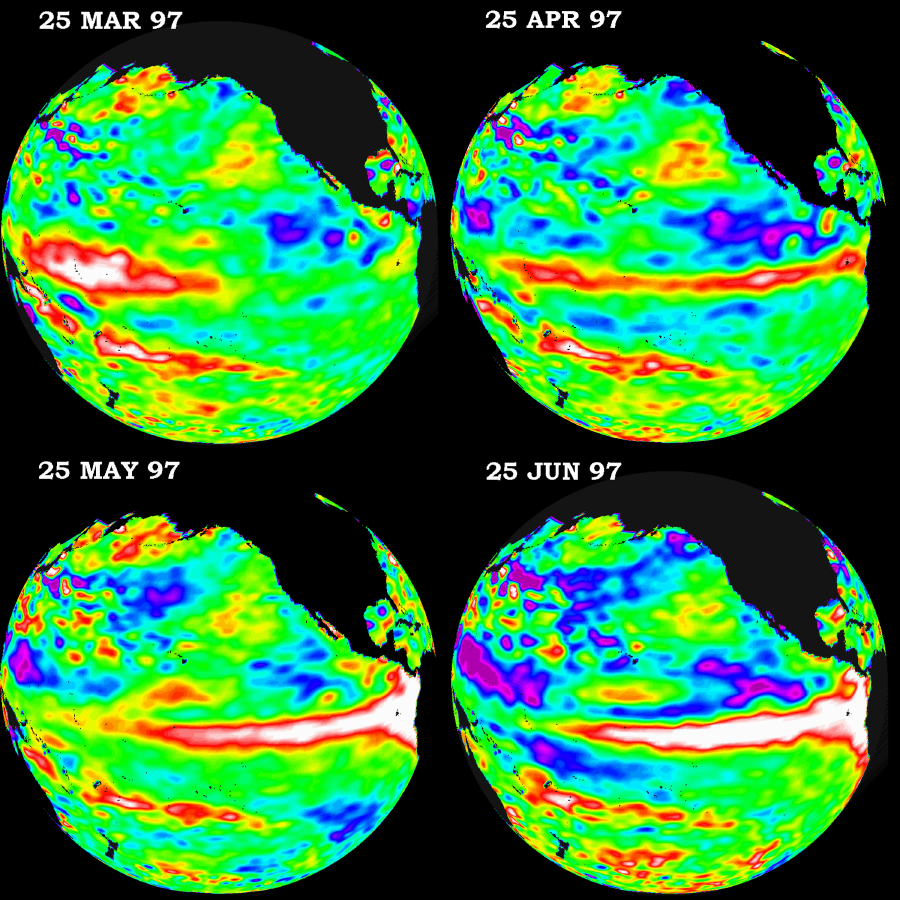

TOPEX/El Niño Watch – March thru June, 1997

These four views of the Pacific Ocean were produced using sea surface height measurements taken by the U.S./French TOPEX/POSEIDON satellite. The images show sea surface height relative to normal ocean conditions from March 1997 through June 1997. This evolutionary view is providing oceanographers with more convincing information that the weather-disrupting phenomenon known as El Niño is back and getting stronger. The white and red areas indicate unusual patterns of heat storage; in the white areas, the sea surface is between 14 and 32 centimeters (6 to 13 inches) above normal; in the red areas, it s about 10 centimeters (4 inches) above normal. The surface area covered by the warm water mass is about one and one-half times the size of the continental United States. The added amount of oceanic warm water near the Americas, with a temperature between 21-30 degrees Celsius (70-85 degrees Fahrenheit), is about 30 times the volume of water in all the U.S. Great Lakes combined. The green areas indicate normal conditions, while purple (the western Pacific) means at least 18 centimeters (7 inches) below normal sea level.

The El Niño phenomenon is thought to be triggered when the steady westward blowing trade winds weaken and even reverse direction. This change in the winds allows a large mass of warm water (the red and white area) that is normally located near Australia to move eastward along the equator until it reaches the coast of South America. The displacement of so much warm water affects evaporation, where rain clouds form and, consequently, alters the typical atmospheric jet stream patterns around the world. Using these global data, limited regional measurements from buoys and ships, and a forecasting model of the ocean-atmosphere system, the National Centers for Environmental Prediction (NCEP) of the National Oceanic and Atmospheric Administration, (NOAA), has issued an advisory indicating the presence of the early indications of El Niño conditions.

Credit: NASA/JPL